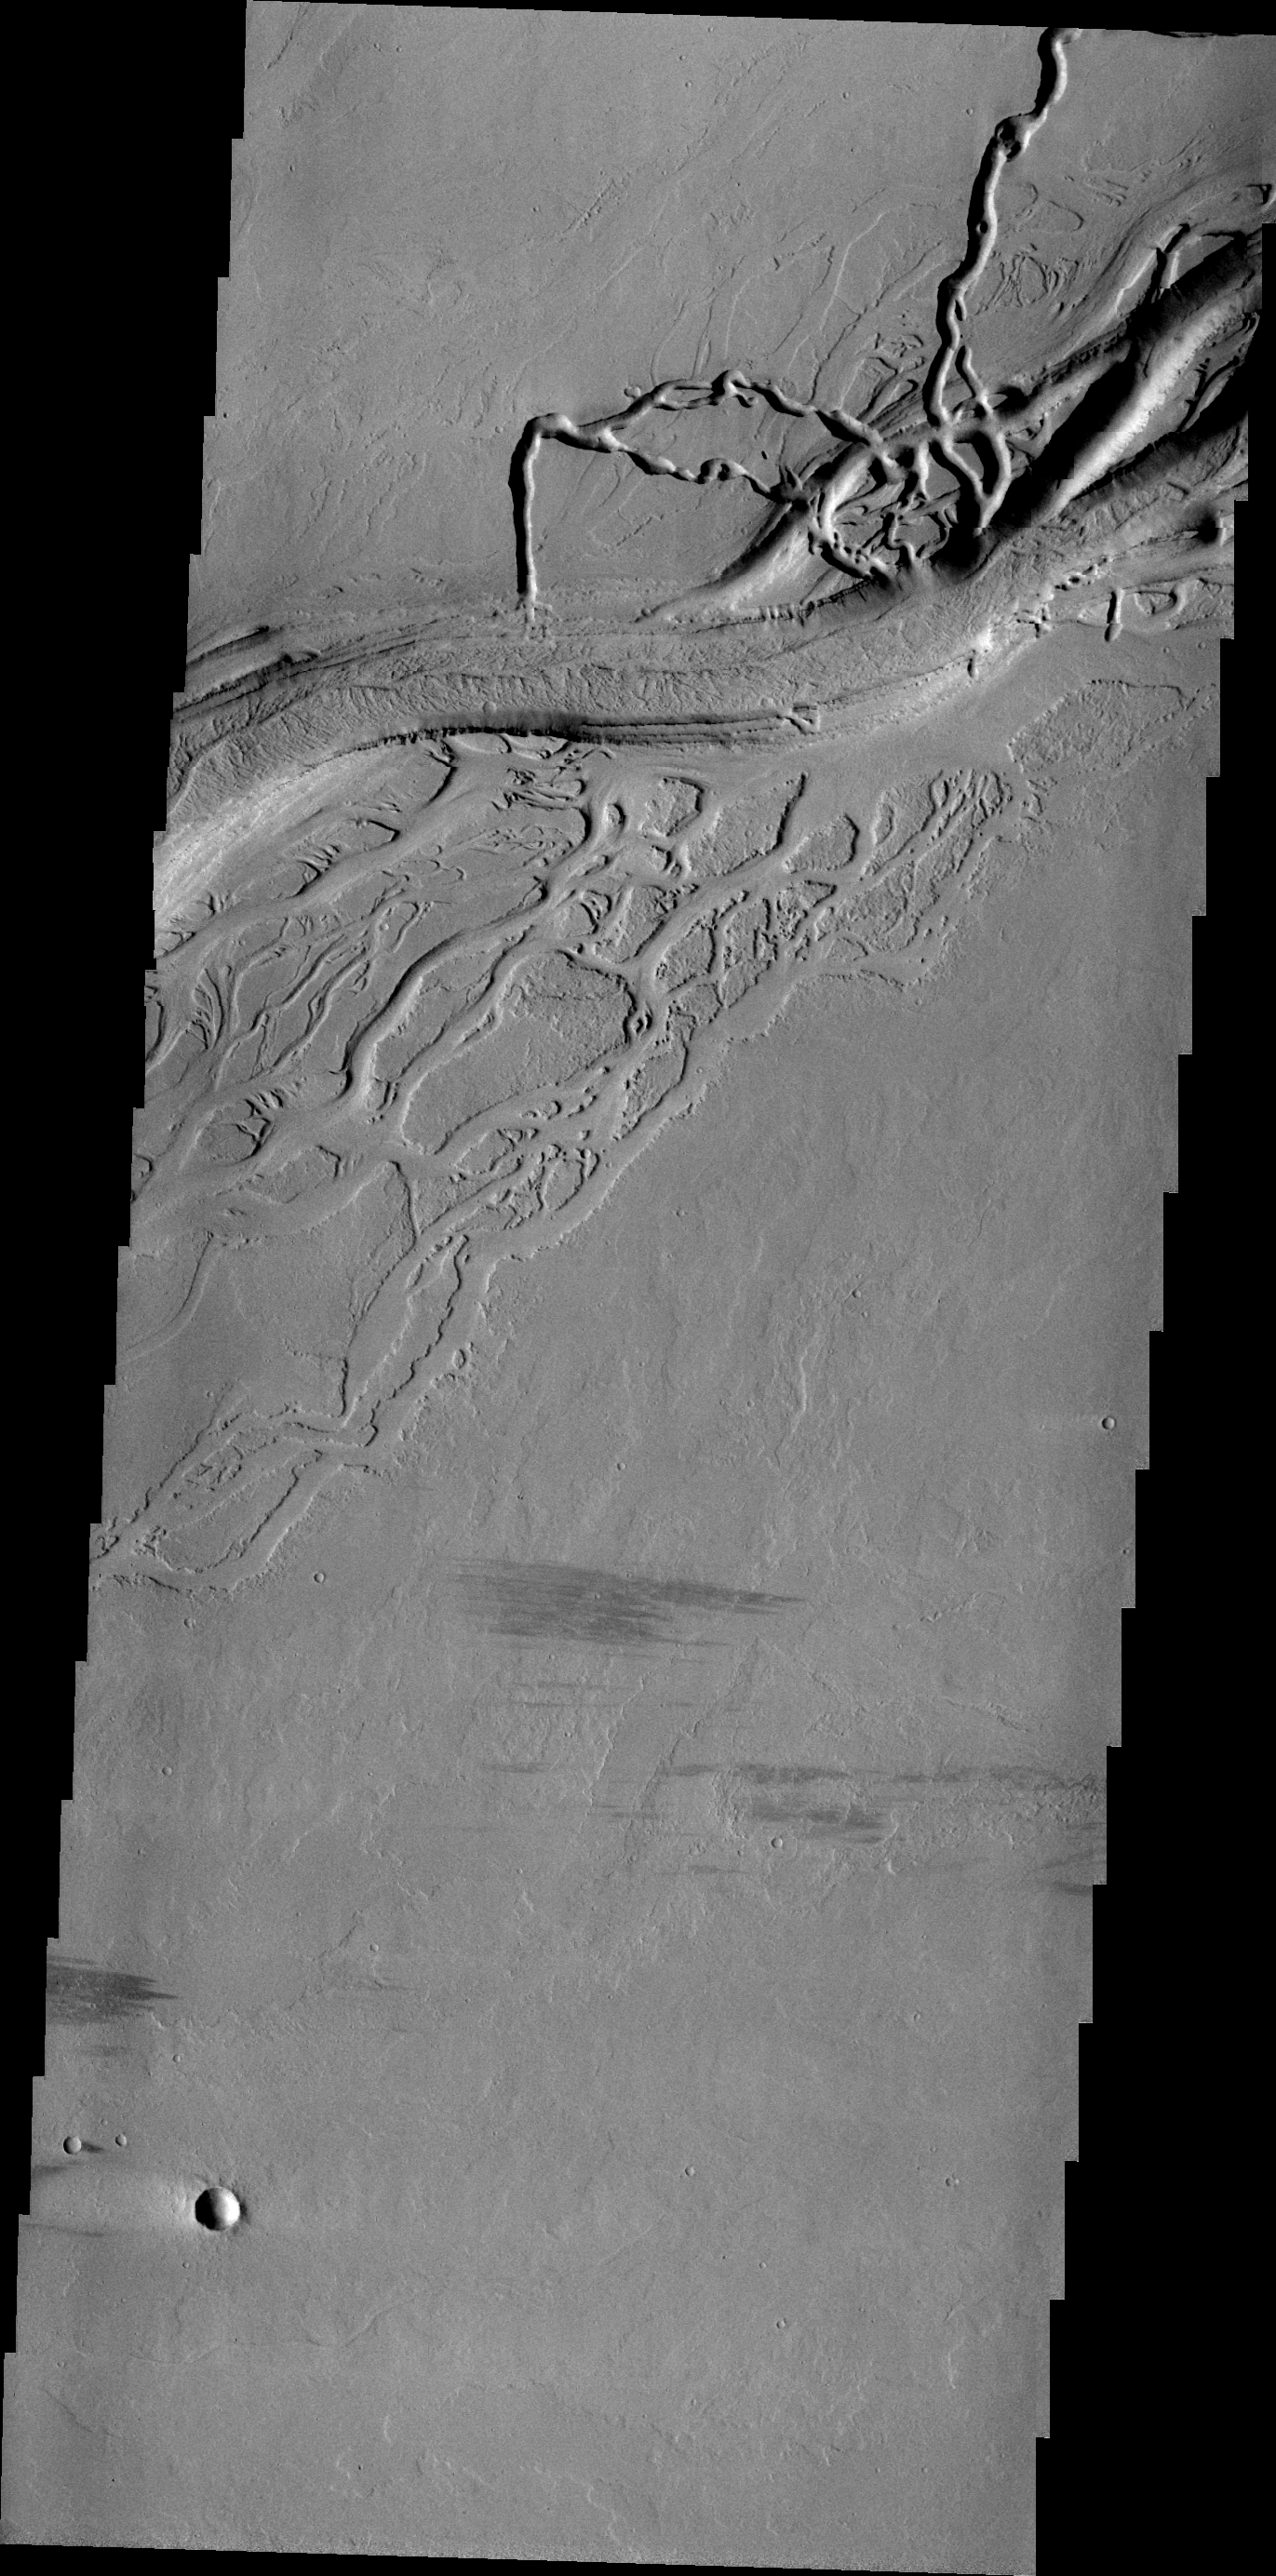

Olympica Fossae

Today’s VIS image shows a complex region of channels in Tharsis. Called Olympica Fossae, these channel forms were created by lava flows rather than water.

Image information: VIS instrument. Latitude 24.0N, Longitude 244.8E. 21 meter/pixel resolution.

Please see the THEMIS Data Citation Note for details on crediting THEMIS images.

Note: this THEMIS visual image has not been radiometrically nor geometrically calibrated for this preliminary release. An empirical correction has been performed to remove instrumental effects. A linear shift has been applied in the cross-track and down-track direction to approximate spacecraft and planetary motion. Fully calibrated and geometrically projected images will be released through the Planetary Data System in accordance with Project policies at a later time.

NASA’s Jet Propulsion Laboratory manages the 2001 Mars Odyssey mission for NASA’s Office of Space Science, Washington, D.C. The Thermal Emission Imaging System (THEMIS) was developed by Arizona State University, Tempe, in collaboration with Raytheon Santa Barbara Remote Sensing. The THEMIS investigation is led by Dr. Philip Christensen at Arizona State University. Lockheed Martin Astronautics, Denver, is the prime contractor for the Odyssey project, and developed and built the orbiter. Mission operations are conducted jointly from Lockheed Martin and from JPL, a division of the California Institute of Technology in Pasadena.

Credit: NASA/JPL/ASU